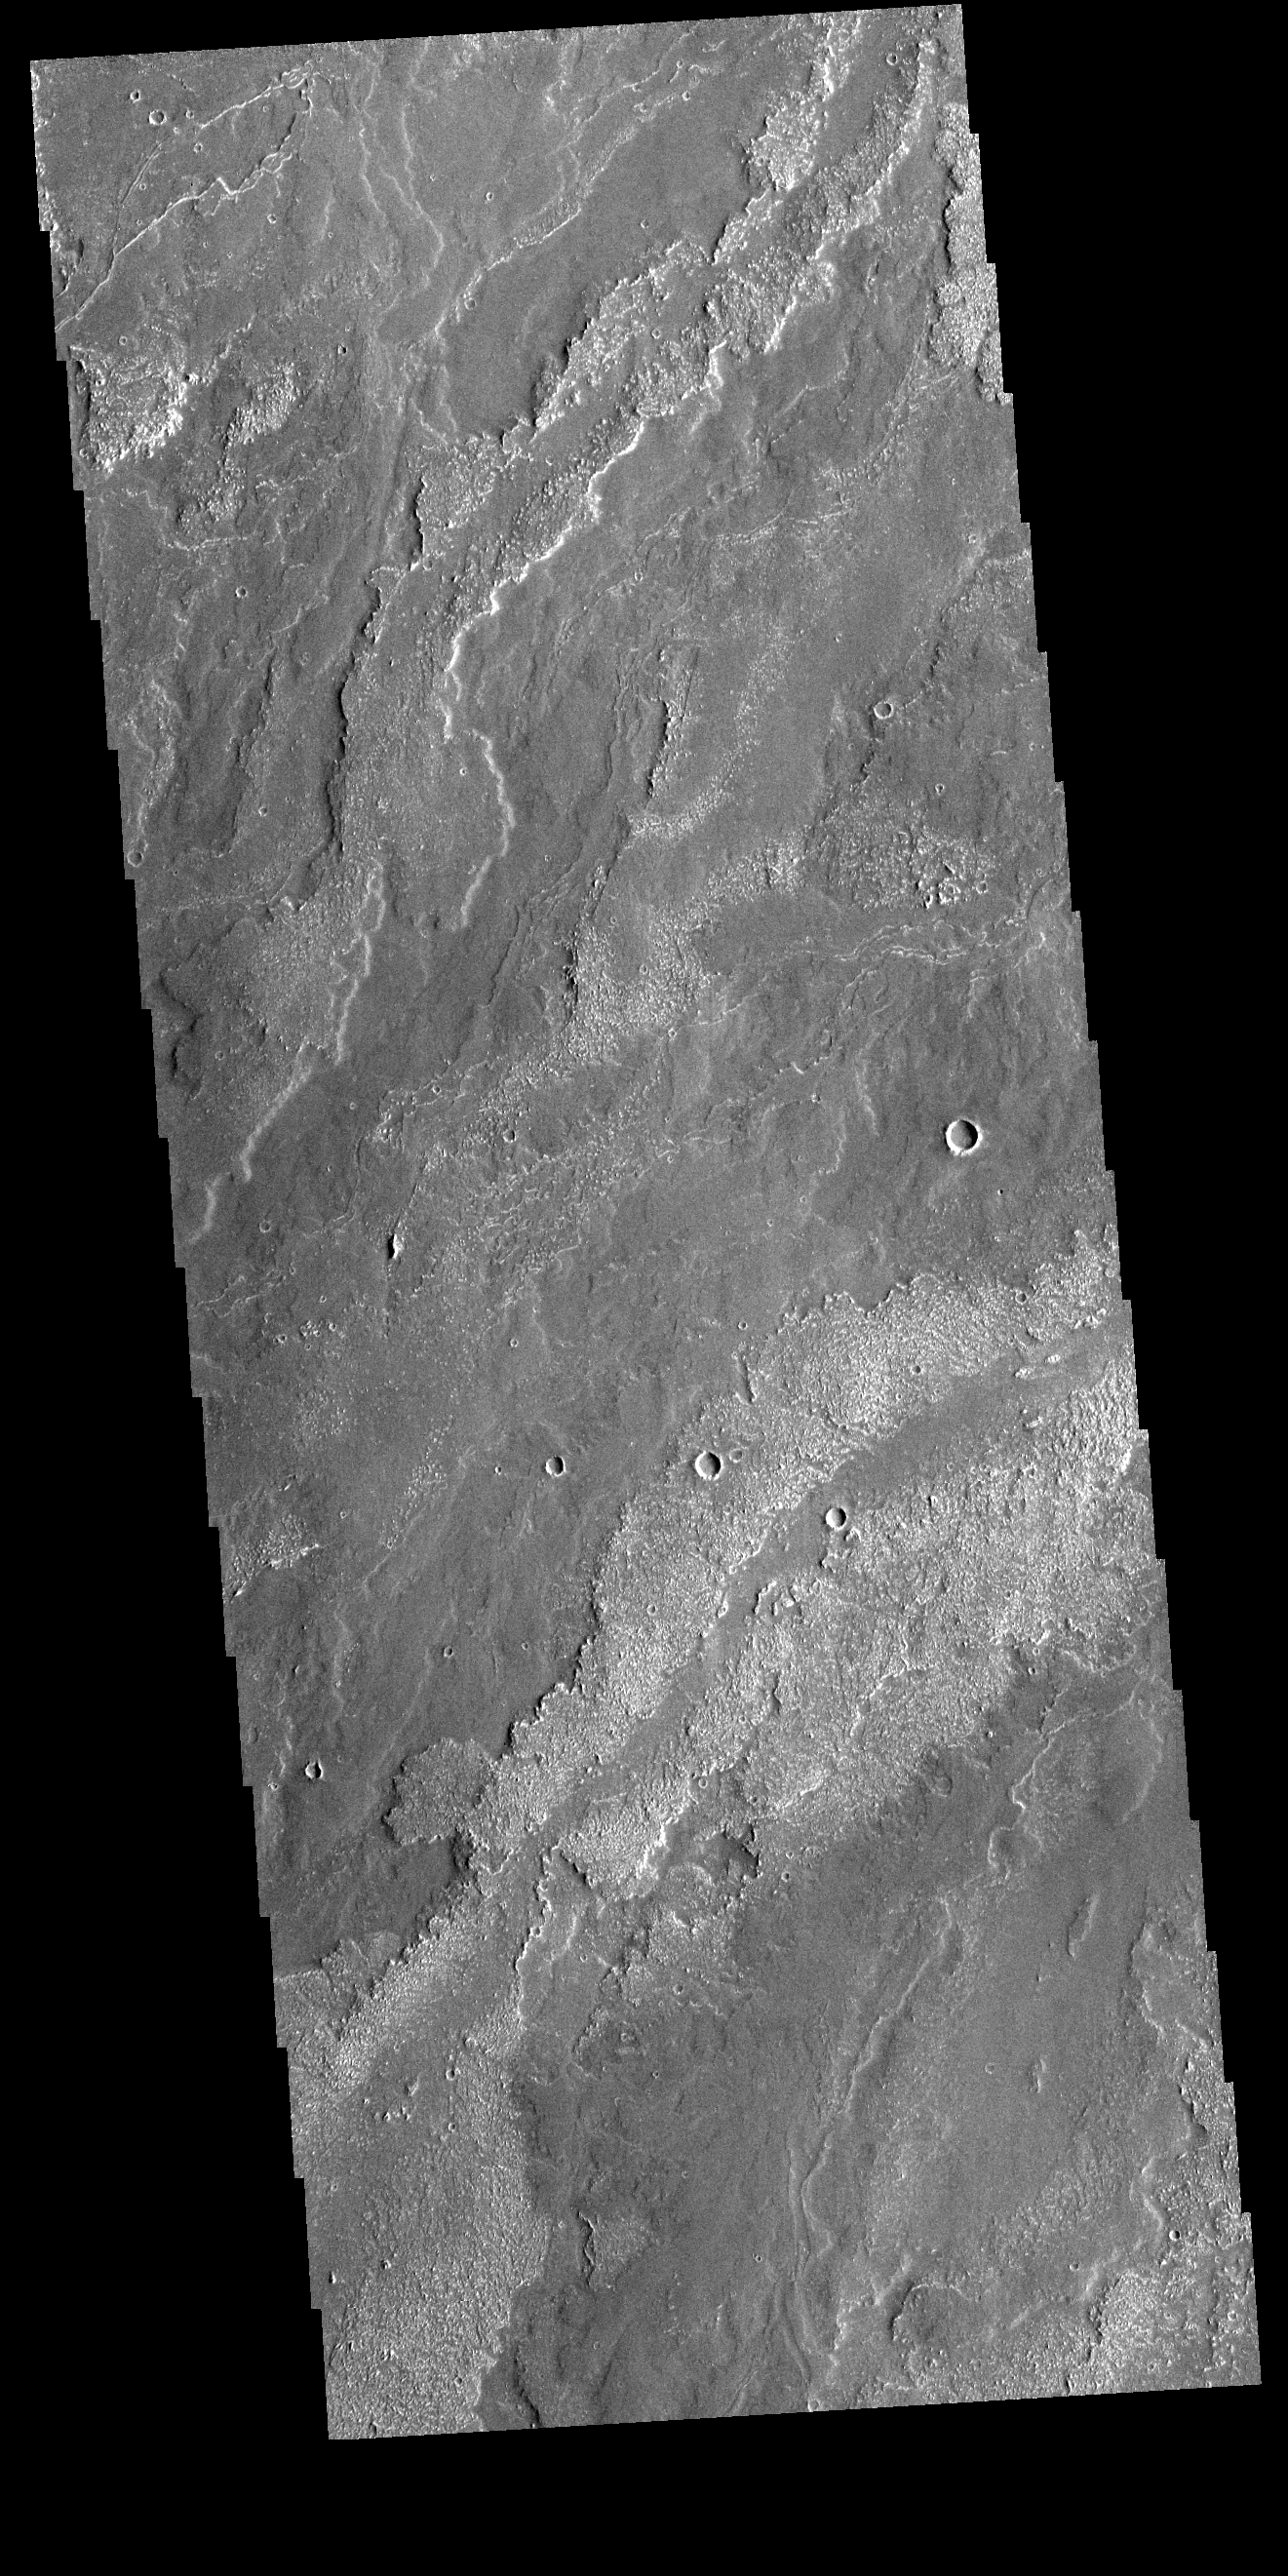

Daedalia Planum

Today’s VIS image shows part of the extensive lava flows that comprise Daedalia Planum. These flows originate at Arsia Mons, the southernmost of the three large aligned volcanoes in the Tharsis region of Mars. The different surface textures relate to properties like viscosity and temperature of the molten lava as it flowed and then cooled into solid rock.

Credit: NASA/JPL-Caltech/ASU